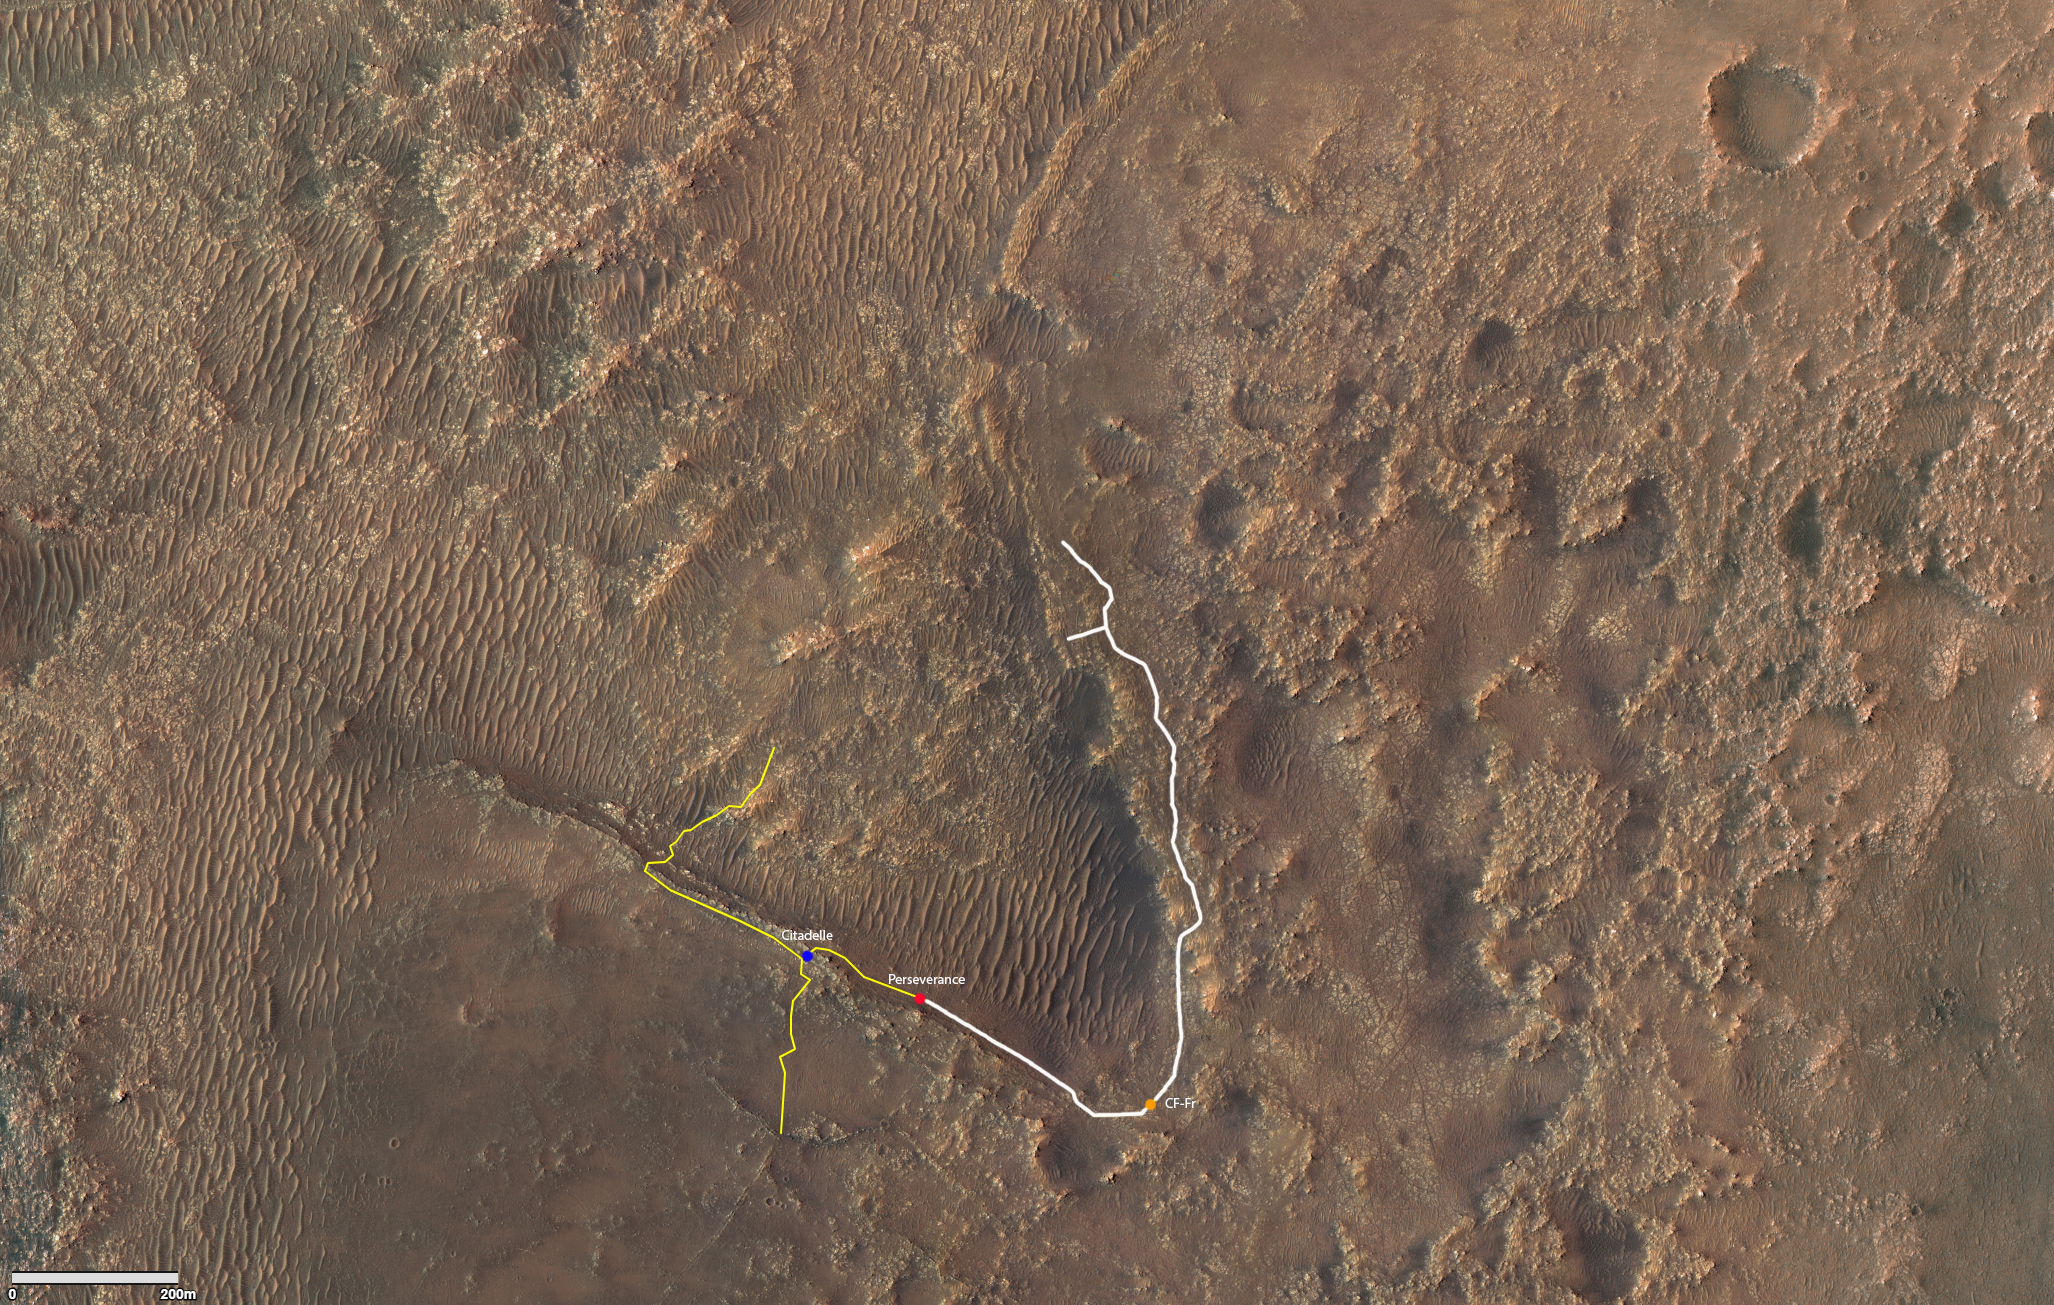

Perseverance’s Drive to Citadelle

This annotated image depicts the ground track (indicated in white) of NASA’s Perseverance rover since it arrived on Mars on February 18, 2021. Perseverance made its first sample-acquisition attempt in the “Crater Floor Fractured Rough” area (labeled “CF-Fr”), right of center in the lower third of image. The “Citadelle” is located in the lower third of graphic, just left of center.

The graphic was generated using terrain imaged by the HiRISE camera aboard NASA’s Mars Reconnaissance Orbiter.

The University of Arizona, in Tucson, operates HiRISE, which was built by Ball Aerospace & Technologies Corp., in Boulder, Colorado. NASA’s Jet Propulsion Laboratory, a division of Caltech in Pasadena, California, manages the Mars Reconnaissance Orbiter Project for NASA’s Science Mission Directorate in Washington.

The Mars 2020 Perseverance mission is part of NASA’s Moon to Mars exploration approach, which includes Artemis missions to the Moon that will help prepare for human exploration of the Red Planet. JPL built and manages operations of the Perseverance rover.

Credit: NASA/JPL-Caltech/University of Arizona